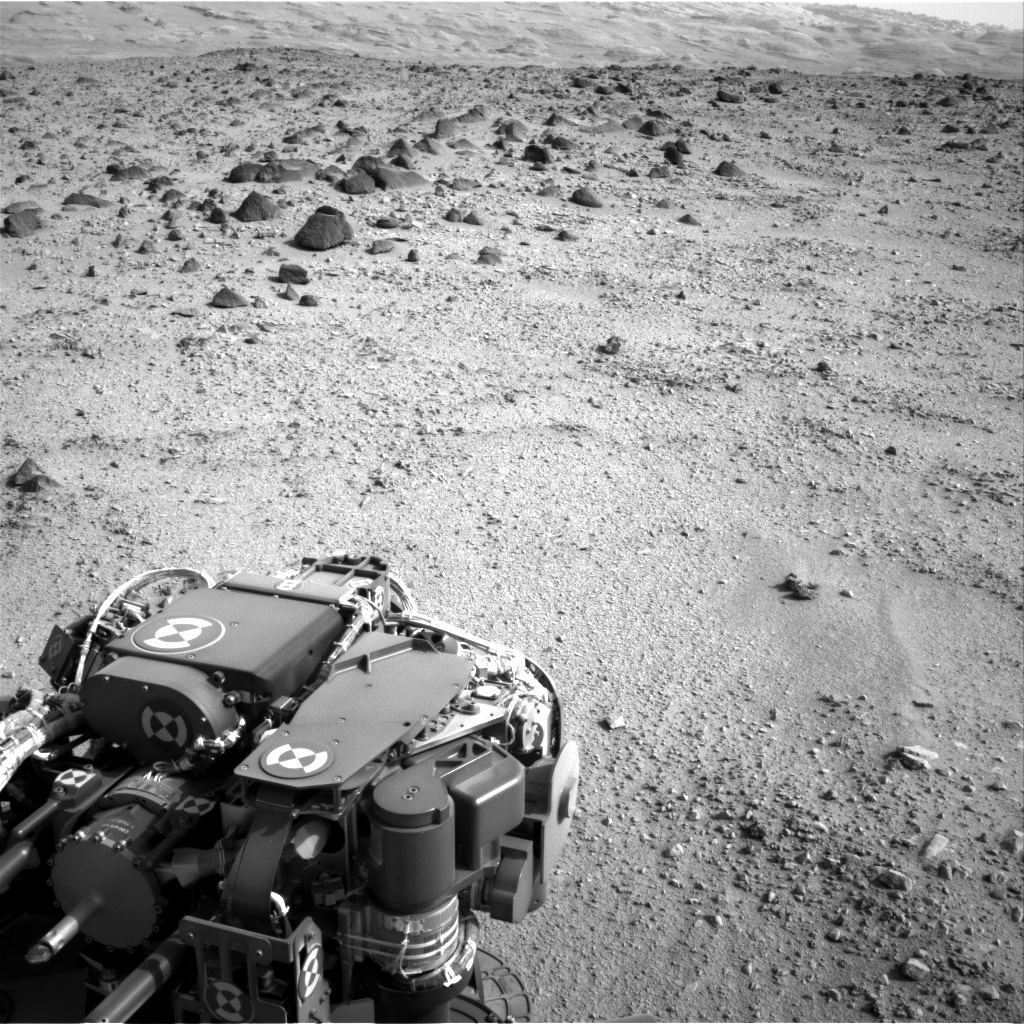

Heading for Mount Sharp, Sol 329

Lower slopes of Mount Sharp appear at the top of this image taken by the right Navigation Camera (Navcam) of NASA’s Mars rover Curiosity at the end of a drive of about 135 feet (41 meters) during the 329th Martian day, or sol, of the rover’s work on Mars (July 9, 2013). That was the third drive by Curiosity since finishing observations at the mission’s final science target in the “Glenelg” area east of the rover’s landing site. The planned entry point to the lower layers of Mount Sharp, the mission’s next major destination, lies about 5 miles (8 kilometers) to the southwest.

The turret of tools at the end of Curiosity’s robotic arm is in the foreground, with the rover’s rock-sampling drill in the lower left corner of the image.

NASA’s Jet Propulsion Laboratory, a division of the California Institute of Technology, Pasadena, manages the Mars Science Laboratory Project for NASA’s Science Mission Directorate, Washington. JPL designed and built the project’s Curiosity rover.

Credit: NASA/JPL-Caltech